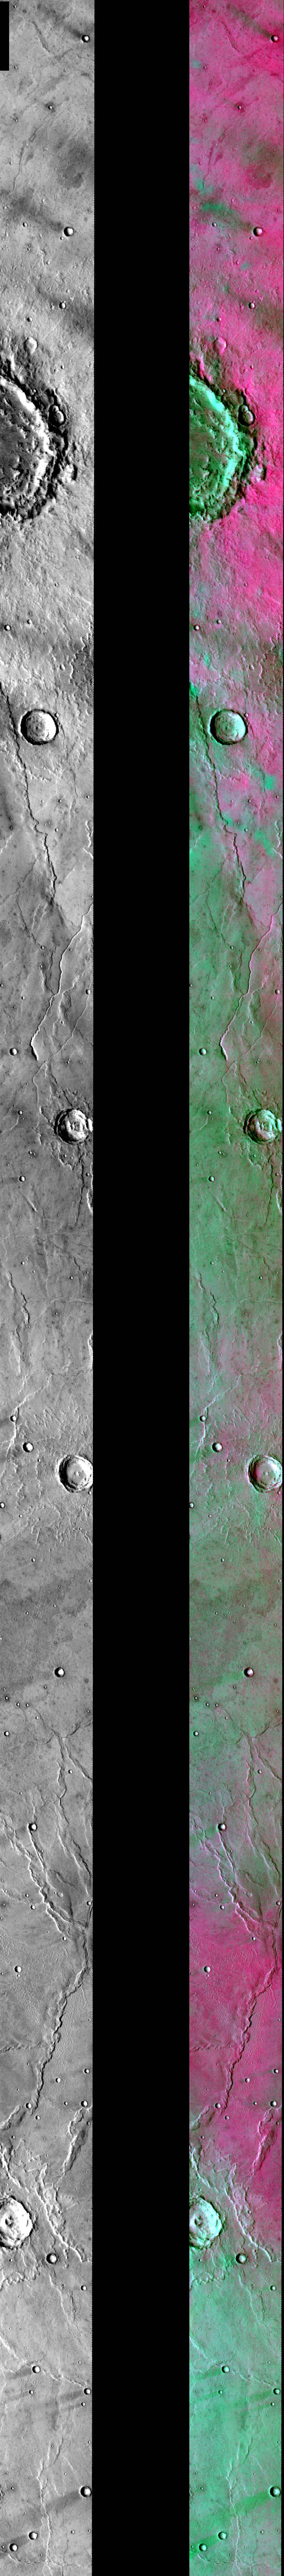

DCS of Syrtis Major Sand Migration

Released August 2, 2004

This image shows two representations of the same infra-red image of craters and lava flow features in Syrtis Major. On the left is a grayscale image showing surface temperature, and on the right is a false-color composite made from 3 individual THEMIS bands. The false-color image is colorized using a technique called decorrelation stretch (DCS), which emphasizes the spectral differences between the bands to highlight compositional variations.

The prominent rim of the large crater at the top of the image is blocking migrating sand from entering the crater. This produces a very distinct compositional boundary between the pink/magenta basaltic sand and the green dust covering the crater rim and floor. Many of the smaller craters in this region have dust trails behind them, indicating the prevailing wind direction. At the top of the image, the prevailing wind direction is to the northwest, while at the bottom of the image, the prevailing winds have shifted towards the southwest.

Image information: IR instrument. Latitude 9.2, Longitude 68.4 East (291.6 West). 100 meter/pixel resolution.

Note: this THEMIS visual image has not been radiometrically nor geometrically calibrated for this preliminary release. An empirical correction has been performed to remove instrumental effects. A linear shift has been applied in the cross-track and down-track direction to approximate spacecraft and planetary motion. Fully calibrated and geometrically projected images will be released through the Planetary Data System in accordance with Project policies at a later time.

NASA’s Jet Propulsion Laboratory manages the 2001 Mars Odyssey mission for NASA’s Office of Space Science, Washington, D.C. The Thermal Emission Imaging System (THEMIS) was developed by Arizona State University, Tempe, in collaboration with Raytheon Santa Barbara Remote Sensing. The THEMIS investigation is led by Dr. Philip Christensen at Arizona State University. Lockheed Martin Astronautics, Denver, is the prime contractor for the Odyssey project, and developed and built the orbiter. Mission operations are conducted jointly from Lockheed Martin and from JPL, a division of the California Institute of Technology in Pasadena.

Credit: NASA/JPL/Arizona State University